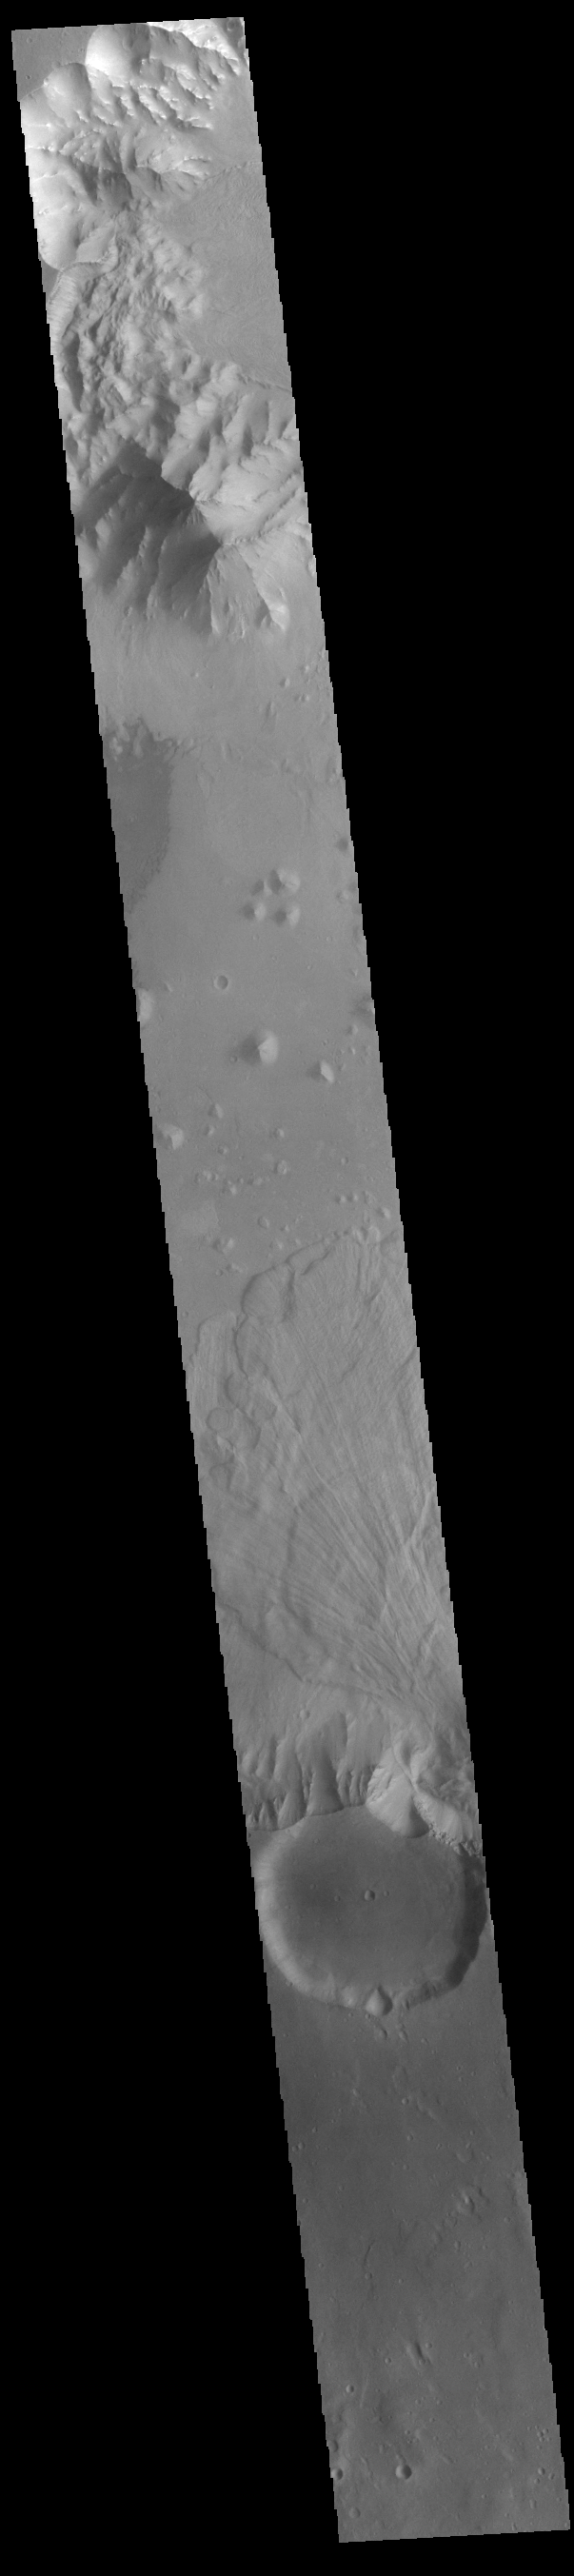

Ganges Chasma Landslide

Today’s VIS image shows part of Ganges Chasma. A large landslide deposit is visible in the center of the image. The radial grooves on the top of a landslide are a common feature formed by the downslope movement of the landslide materials. Ganges Chasma is part of the Valles Marineris chasma system, but is north of the main section of canyons. Ganges Chasma is 584km (363 miles) long.

Credit: NASA/JPL-Caltech/ASU